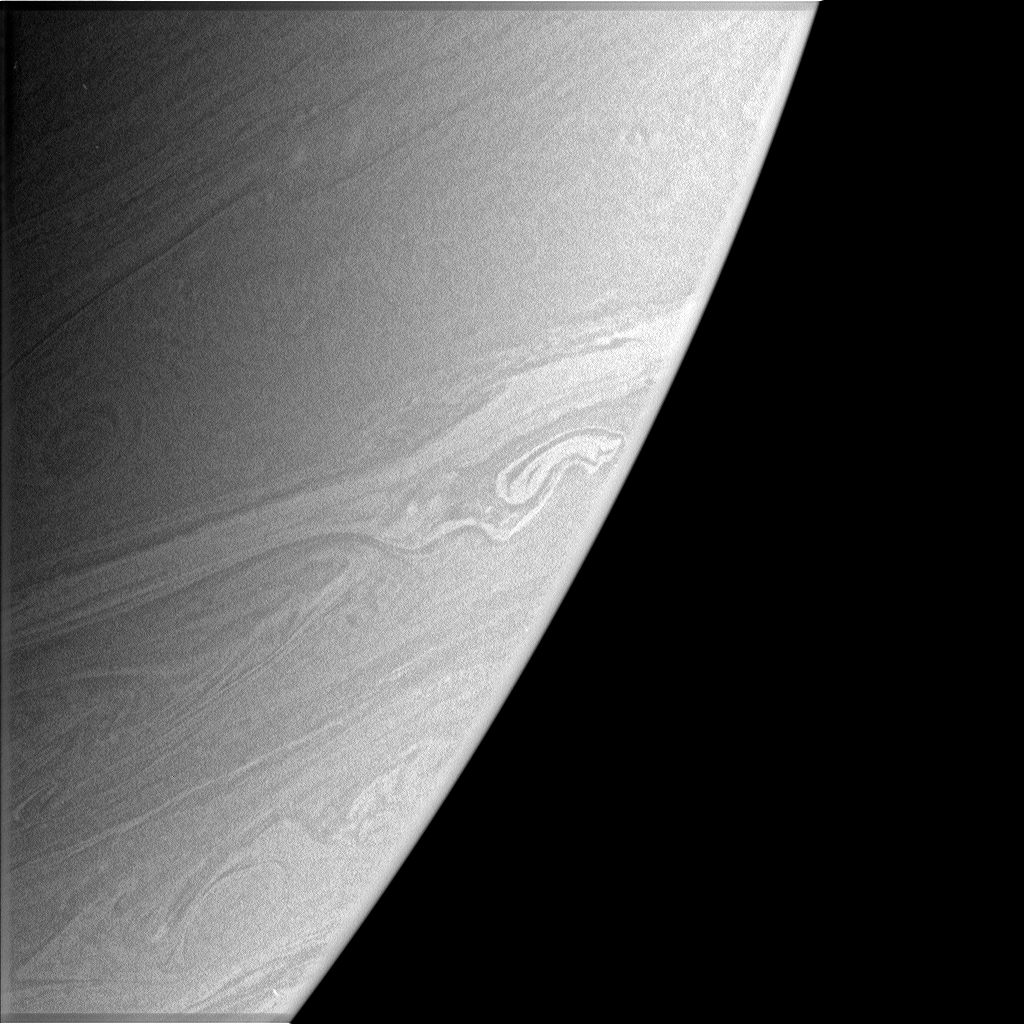

Strange Shape

This atmospheric close-up shows a bright, somewhat distorted feature in Saturn’s southern hemisphere. This feature might be a transient eddy which formed and then collided with an obstacle (perhaps a vortex) in the zone of wind shear between two opposing east-west flowing jets. It could also simply indicate a place where two jets are interacting.

The image was taken in polarized green light with the Cassini spacecraft narrow-angle camera on March 7, 2006, at a distance of approximately 2.9 million kilometers (1.8 million miles) from Saturn. The image scale is 17 kilometers (10 miles) per pixel.

The Cassini-Huygens mission is a cooperative project of NASA, the European Space Agency and the Italian Space Agency. The Jet Propulsion Laboratory, a division of the California Institute of Technology in Pasadena, manages the mission for NASA’s Science Mission Directorate, Washington, D.C. The Cassini orbiter and its two onboard cameras were designed, developed and assembled at JPL. The imaging operations center is based at the Space Science Institute in Boulder, Colo.

Credit: NASA/JPL/Space Science Institute